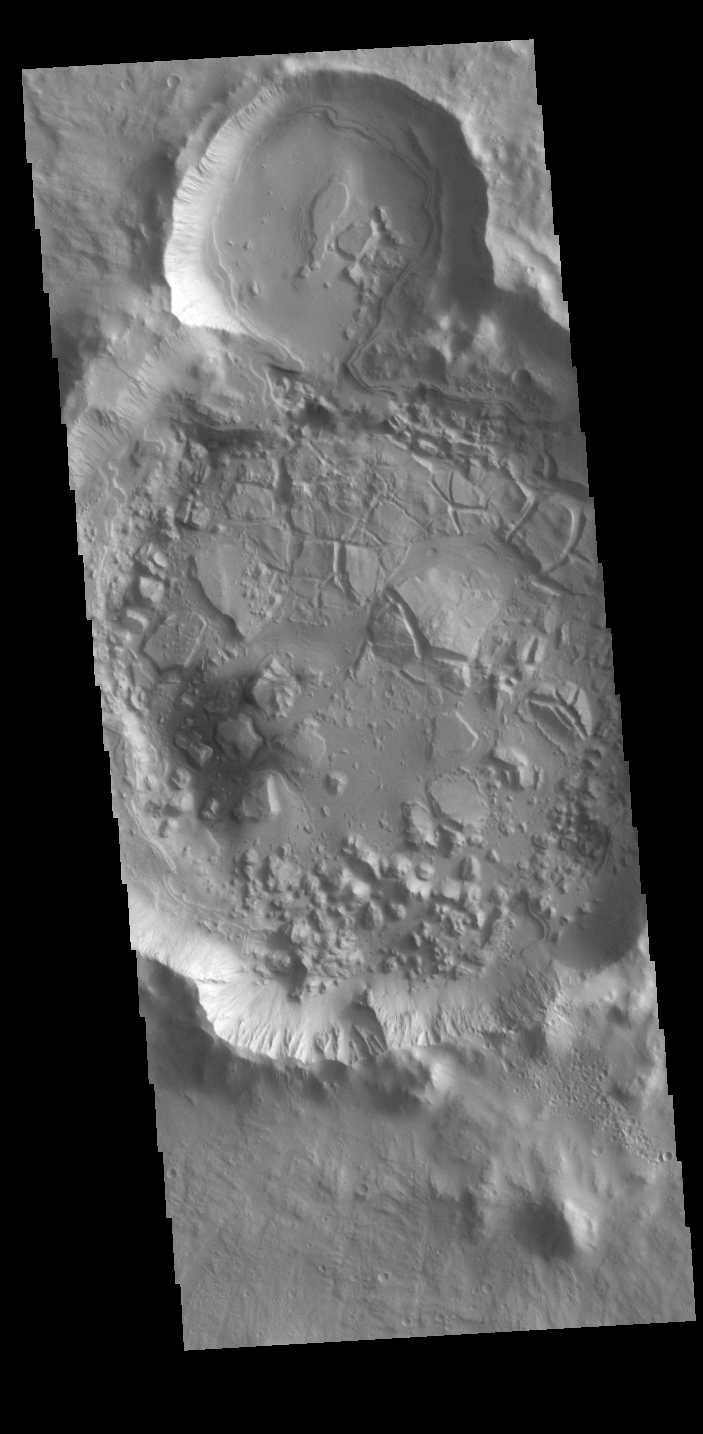

Tartarus Colles Crater

Today’s VIS image shows an unnamed crater in Tartarus Colles. The crater floor has been modified by several processes, creating the mounded and fractured features. Layering in the small upper crater suggested that standing water played a part in the modifications.

Credit: NASA/JPL-Caltech/ASU